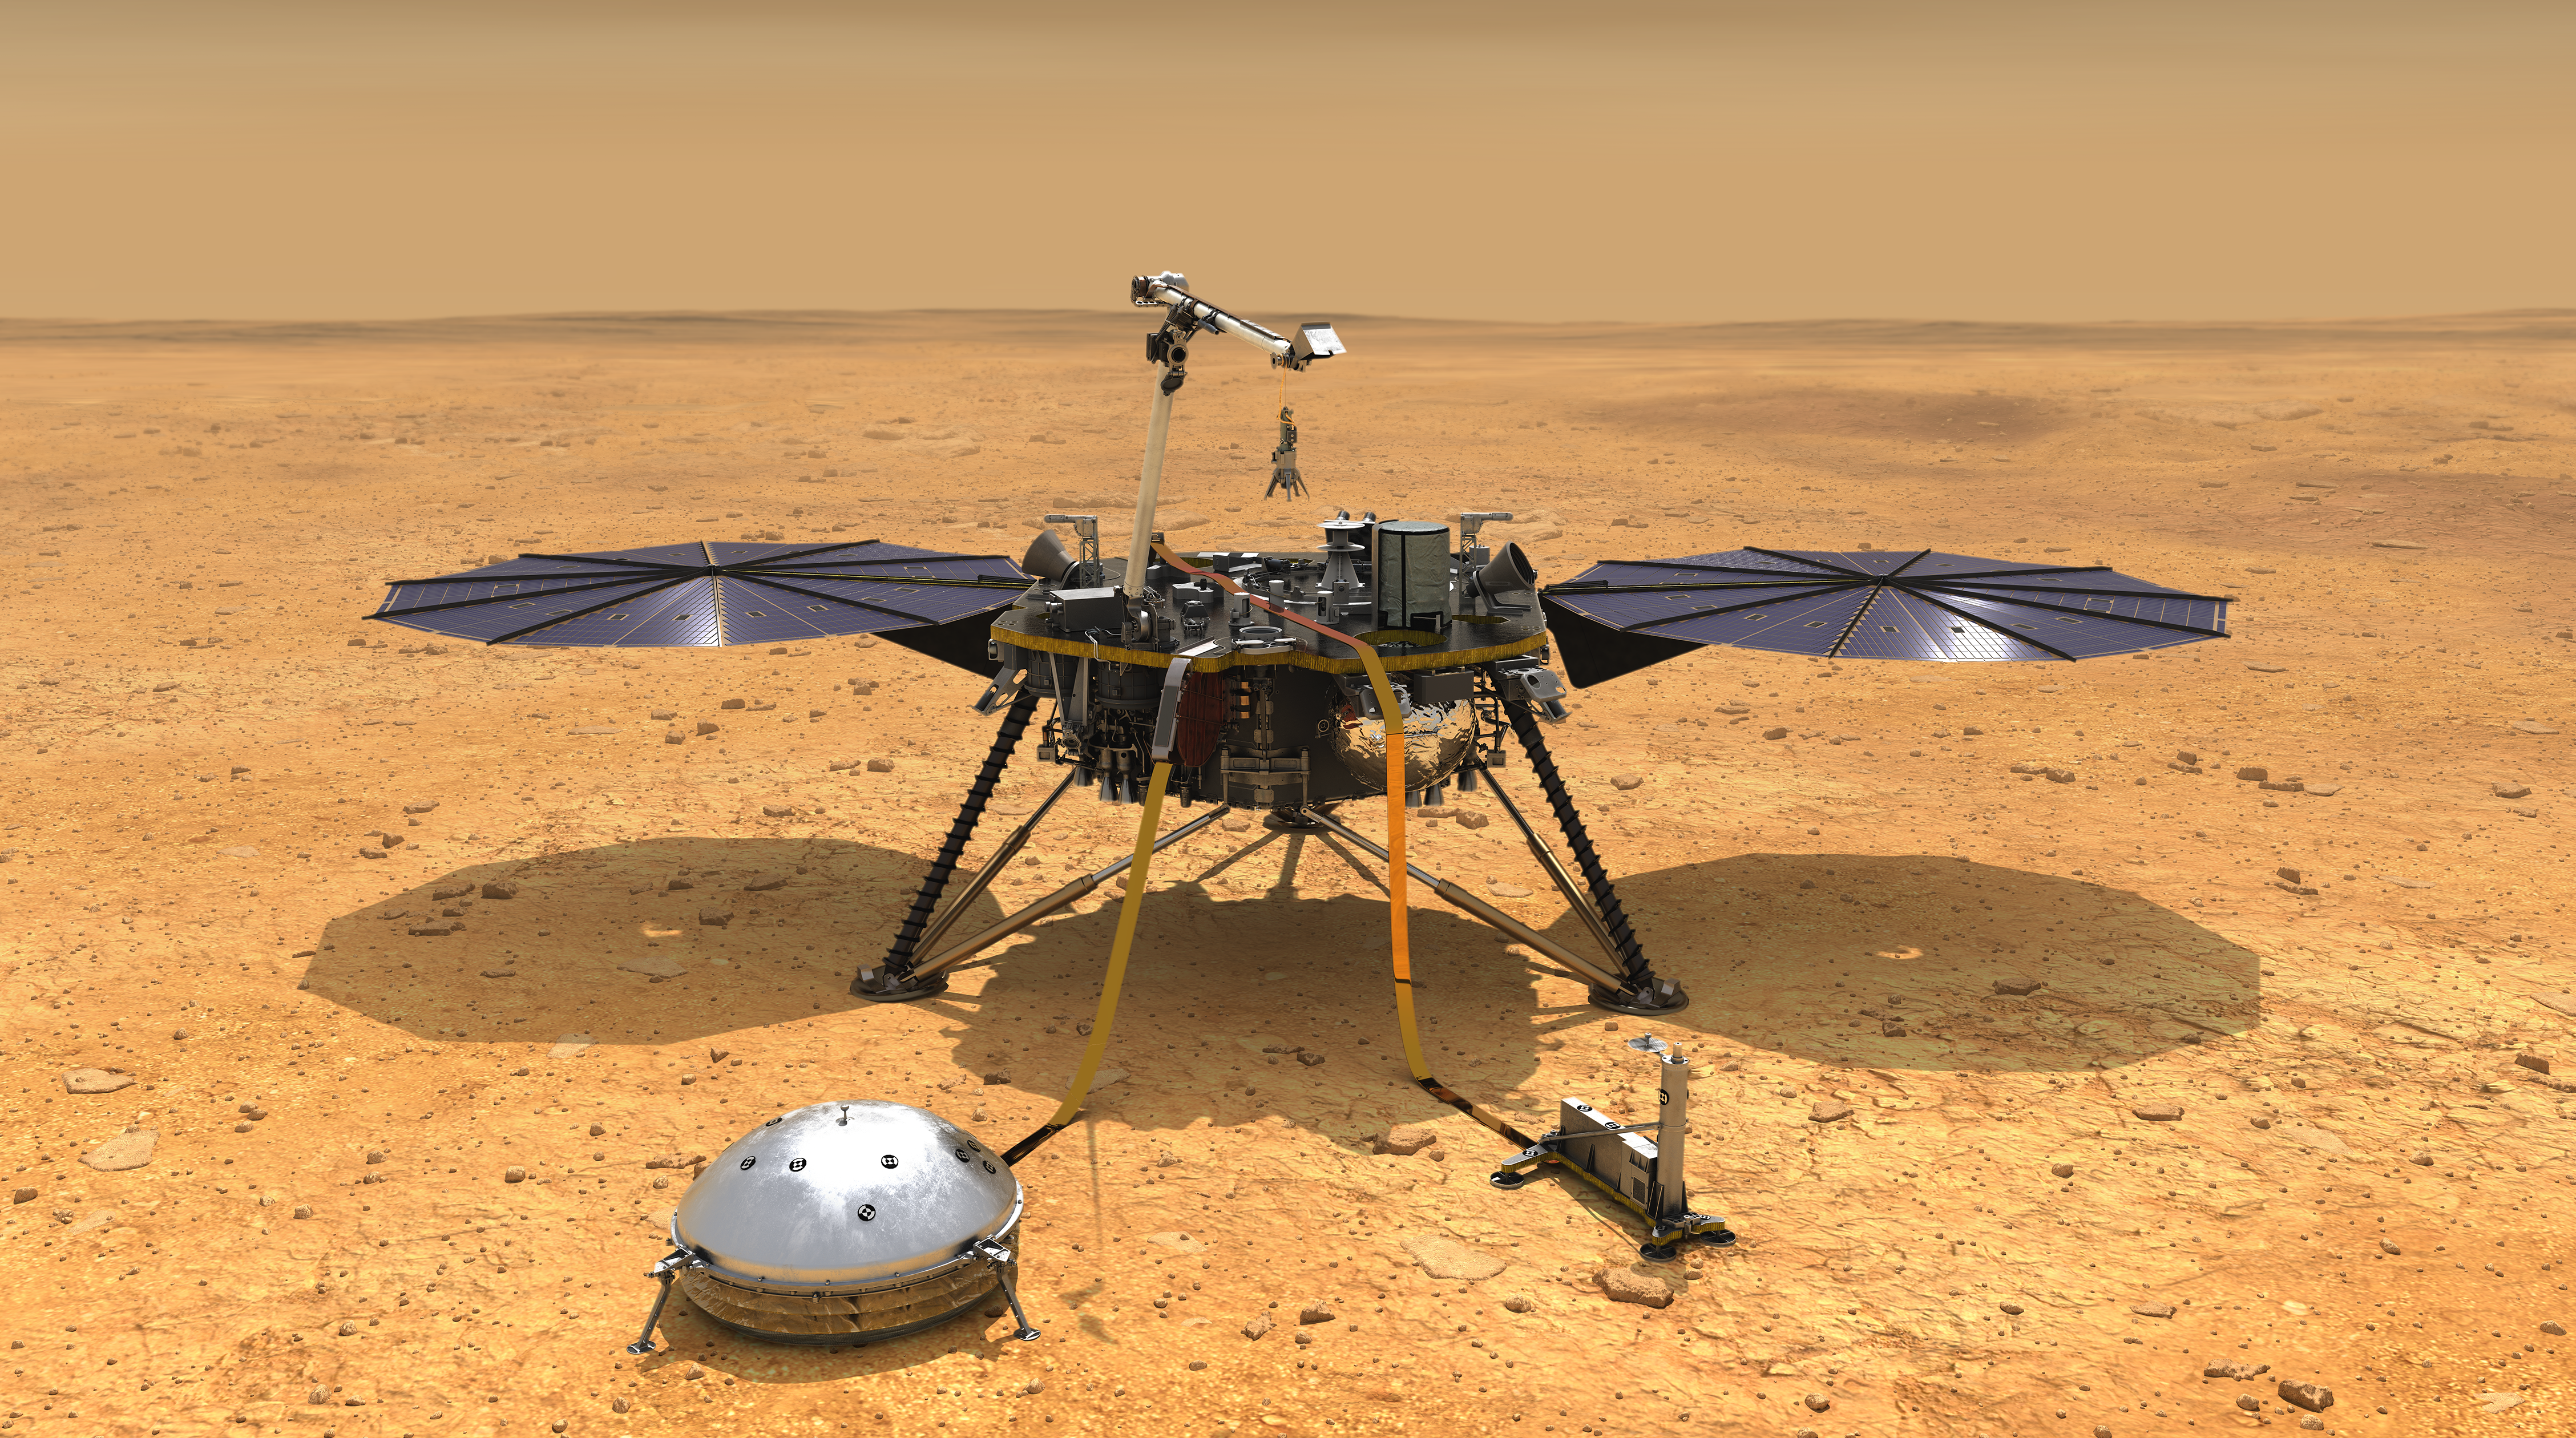

InSight Deploys Its Instruments

Super Wide View with Vehicle

Download the full resolution JPEG

Super Wide View without Vehicle

Download the full resolution JPEG

This artist’s concept depicts NASA’s InSight lander after it has deployed its instruments on the Martian surface. A version of the illustration depicts the smooth, flat ground that dominates InSight’s landing ellipse in the Elysium Planitia region of Mars.

JPL manages InSight for NASA’s Science Mission Directorate. InSight is part of NASA’s Discovery Program, managed by the agency’s Marshall Space Flight Center in Huntsville, Alabama. Lockheed Martin Space in Denver built the InSight spacecraft, including its cruise stage and lander, and supports spacecraft operations for the mission. They also built the Odyssey orbiter.

A number of European partners, including France’s Centre National d’Études Spatiales (CNES) and the German Aerospace Center (DLR), are supporting the InSight mission. CNES provided the Seismic Experiment for Interior Structure (SEIS) instrument, with significant contributions from the Max Planck Institute for Solar System Research (MPS) in Germany, the Swiss Institute of Technology (ETH) in Switzerland, Imperial College and Oxford University in the United Kingdom, and JPL. DLR provided the Heat Flow and Physical Properties Package (HP3) instrument.

Credit: NASA/JPL-Caltech